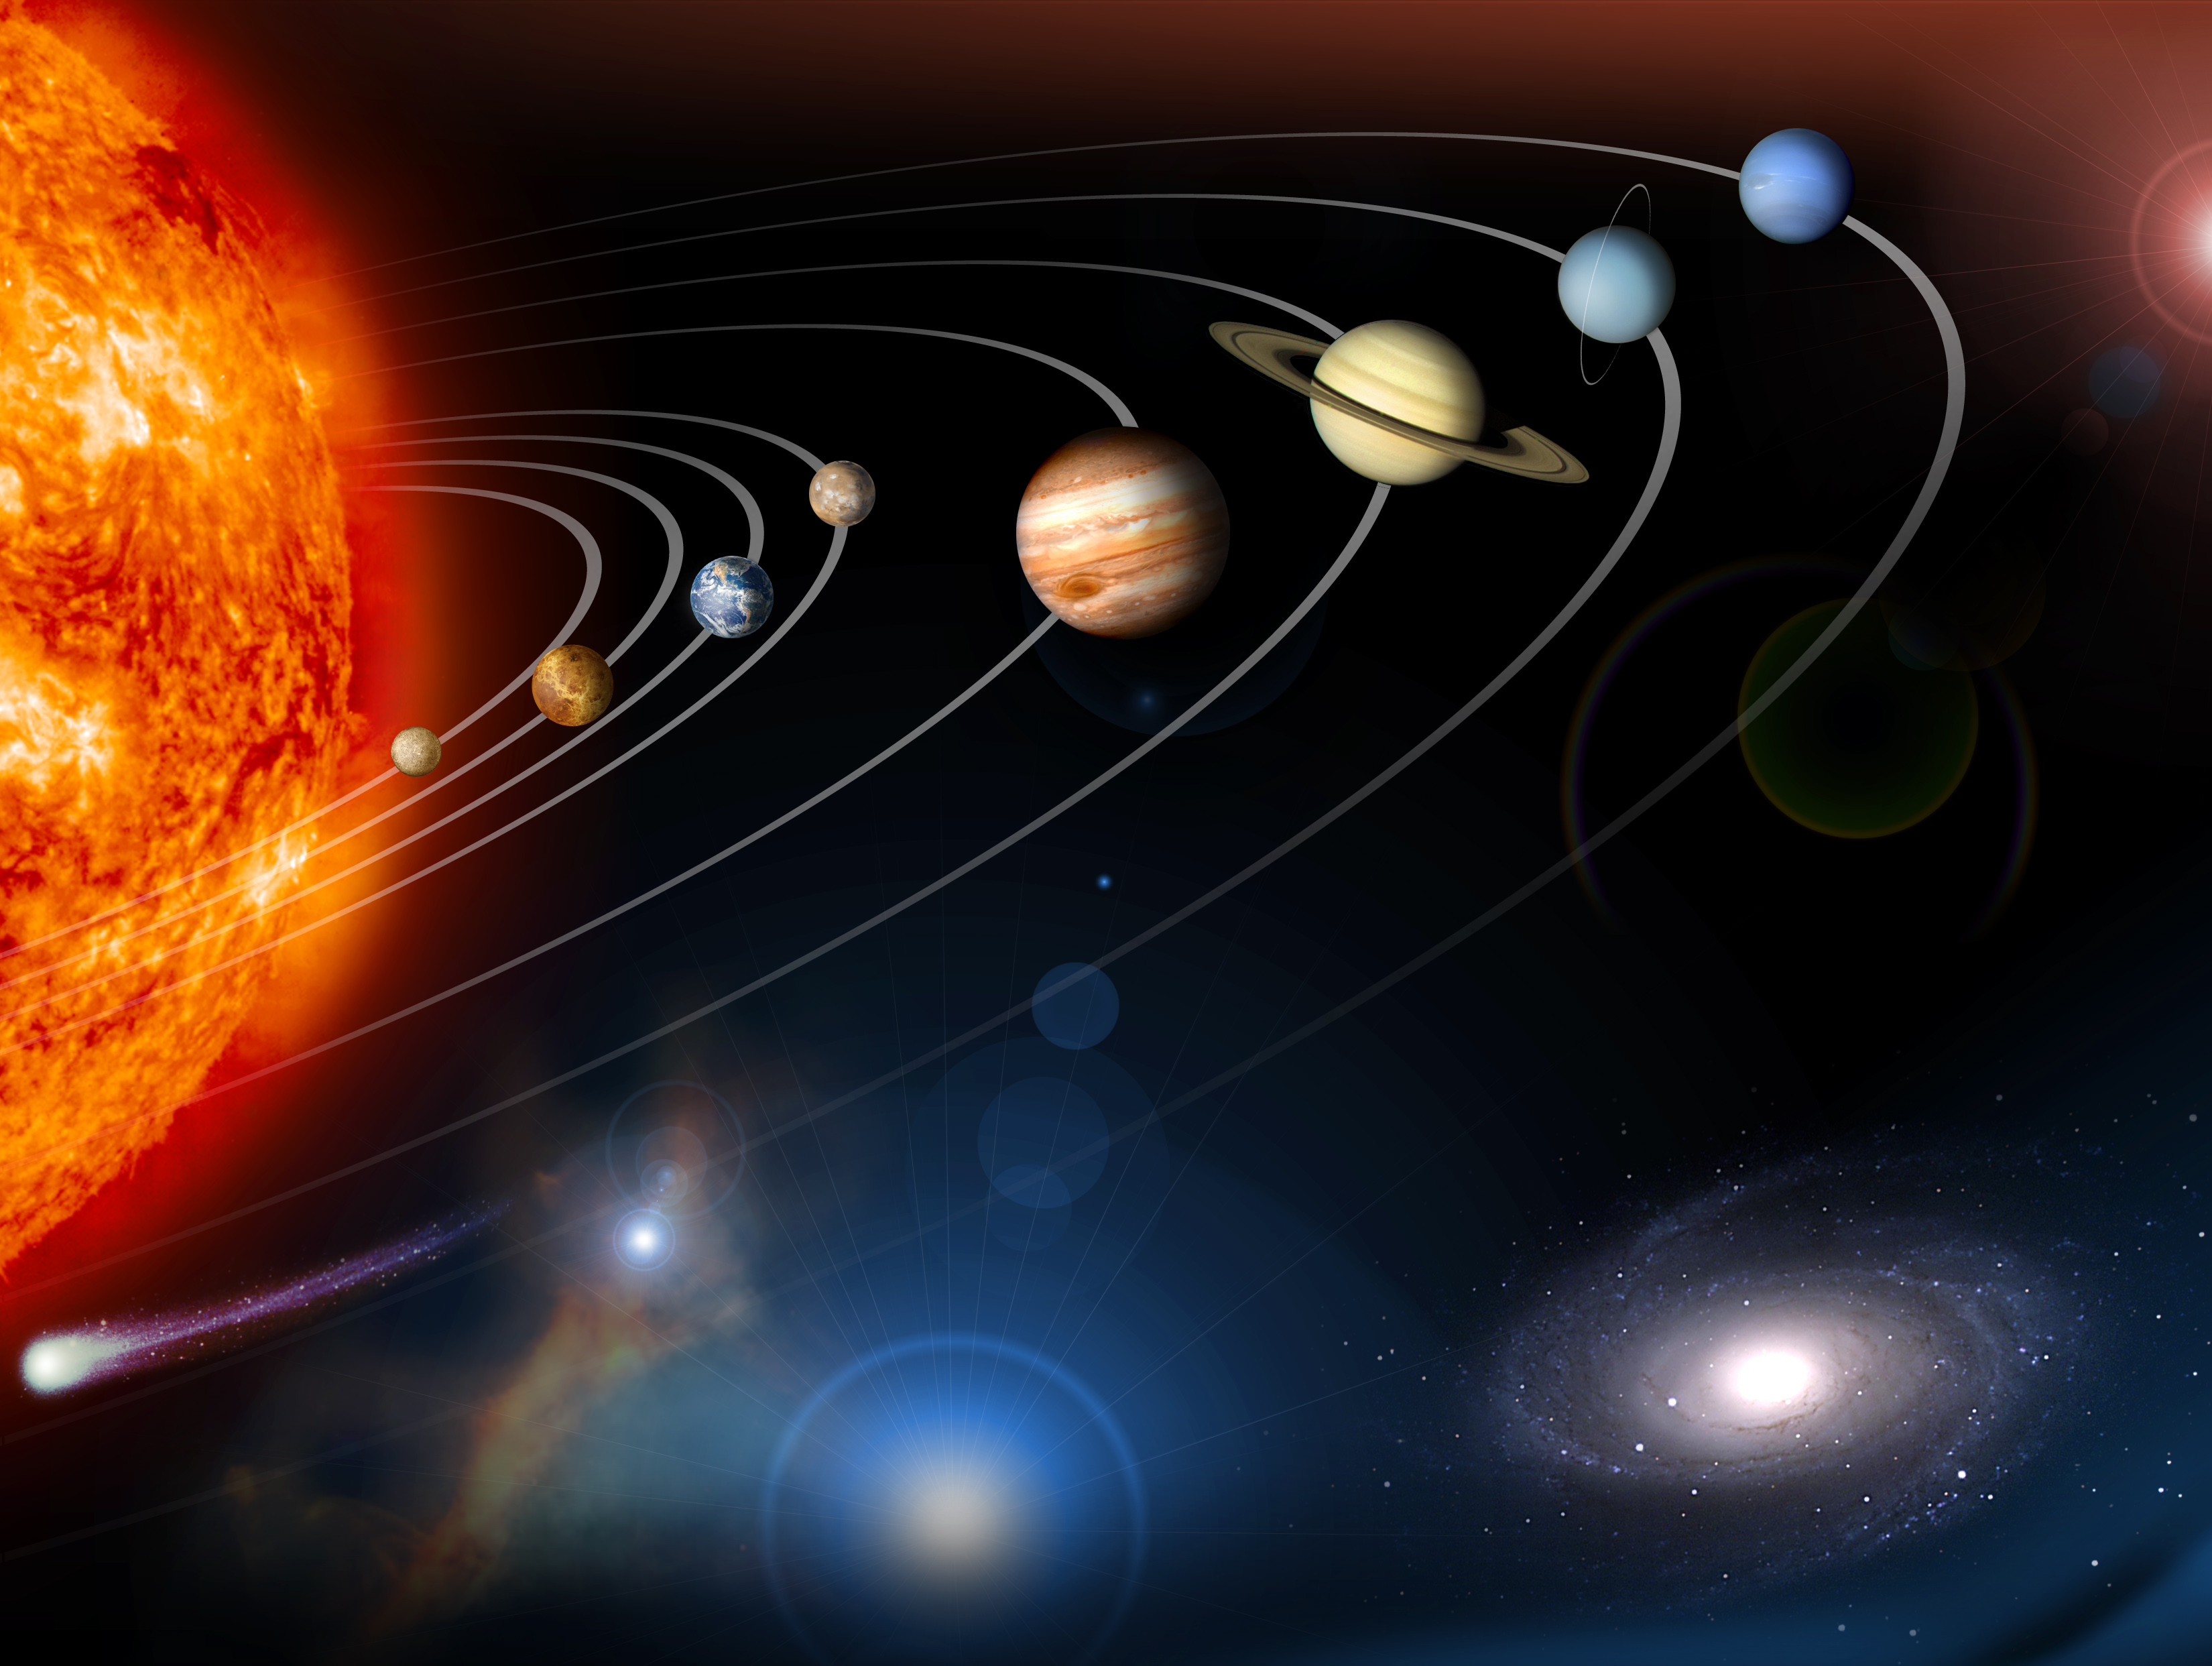

Photojournal Home Page Graphic 2009 (Artist Concept)

This image is an unannotated version of the Photojournal Home Page graphic released in 2009.

This digital collage contains a highly stylized rendition of our solar system and points beyond. As this graphic was intended to be used as a navigation aid in searching for data within the Photojournal, certain artistic embellishments have been added (color, location, etc.). Several data sets from various planetary and astronomy missions were combined to create this image.

Credit: NASA/JPL